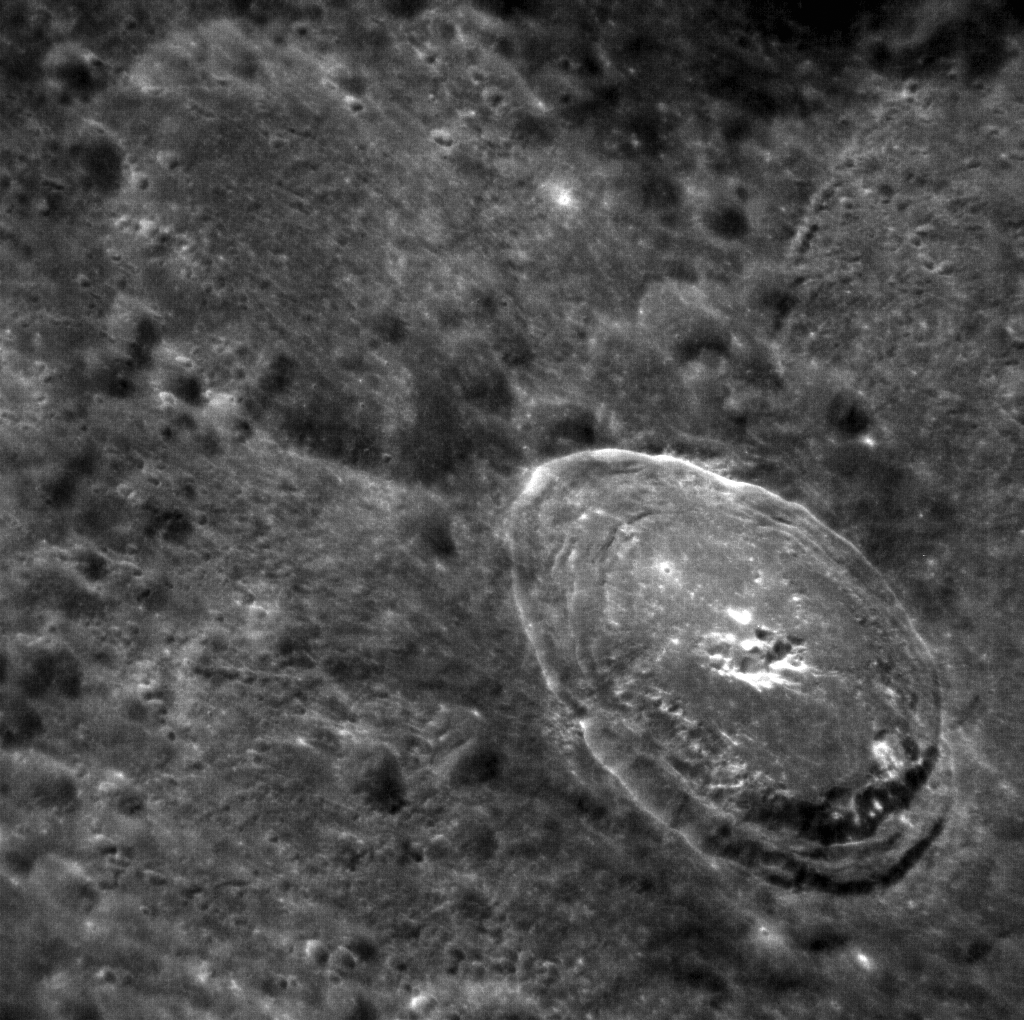

Bek’s Close Up

This oblique image of Bek (32 km in diameter) is a higher-resolution NAC complement to yesterday’s WAC image. The sharp crater rim is in contrast to its subdued surroundings, where crater ejecta scoured the surface and left behind many secondary craters.

This image was acquired as a high-resolution targeted observation. Targeted observations are images of a small area on Mercury’s surface at resolutions much higher than the 250-meter/pixel (820 feet/pixel) morphology base map or the 1-kilometer/pixel (0.6 miles/pixel) color base map. It is not possible to cover all of Mercury’s surface at this high resolution during MESSENGER’s one-year mission, but several areas of high scientific interest are generally imaged in this mode each week.

On March 17, 2011 (March 18, 2011, UTC), MESSENGER became the first spacecraft ever to orbit the planet Mercury. The mission is currently in its commissioning phase, during which spacecraft and instrument performance are verified through a series of specially designed checkout activities. In the course of the one-year primary mission, the spacecraft’s seven scientific instruments and radio science investigation will unravel the history and evolution of the Solar System’s innermost planet. Visit the Why Mercury? section of this website to learn more about the science questions that the MESSENGER mission has set out to answer.

Date acquired: April 07, 2011
Image Mission Elapsed Time (MET): 210633745
Image ID: 99922
Instrument: Narrow Angle Camera (NAC) of the Mercury Dual Imaging System (MDIS)
Center Latitude: 21.38°
Center Longitude: 308.7° E
Resolution: 61 meters/pixel
Scale: The diameter of Bek is 32 km (20 miles)
Incidence Angle: 36.1°
Emission Angle: 51.5°
Phase Angle: 49.1°

These images are from MESSENGER, a NASA Discovery mission to conduct the first orbital study of the innermost planet, Mercury. For information regarding the use of images, see the MESSENGER image use policy.

Credit: NASA/Johns Hopkins University Applied Physics Laboratory/Carnegie Institution of Washington